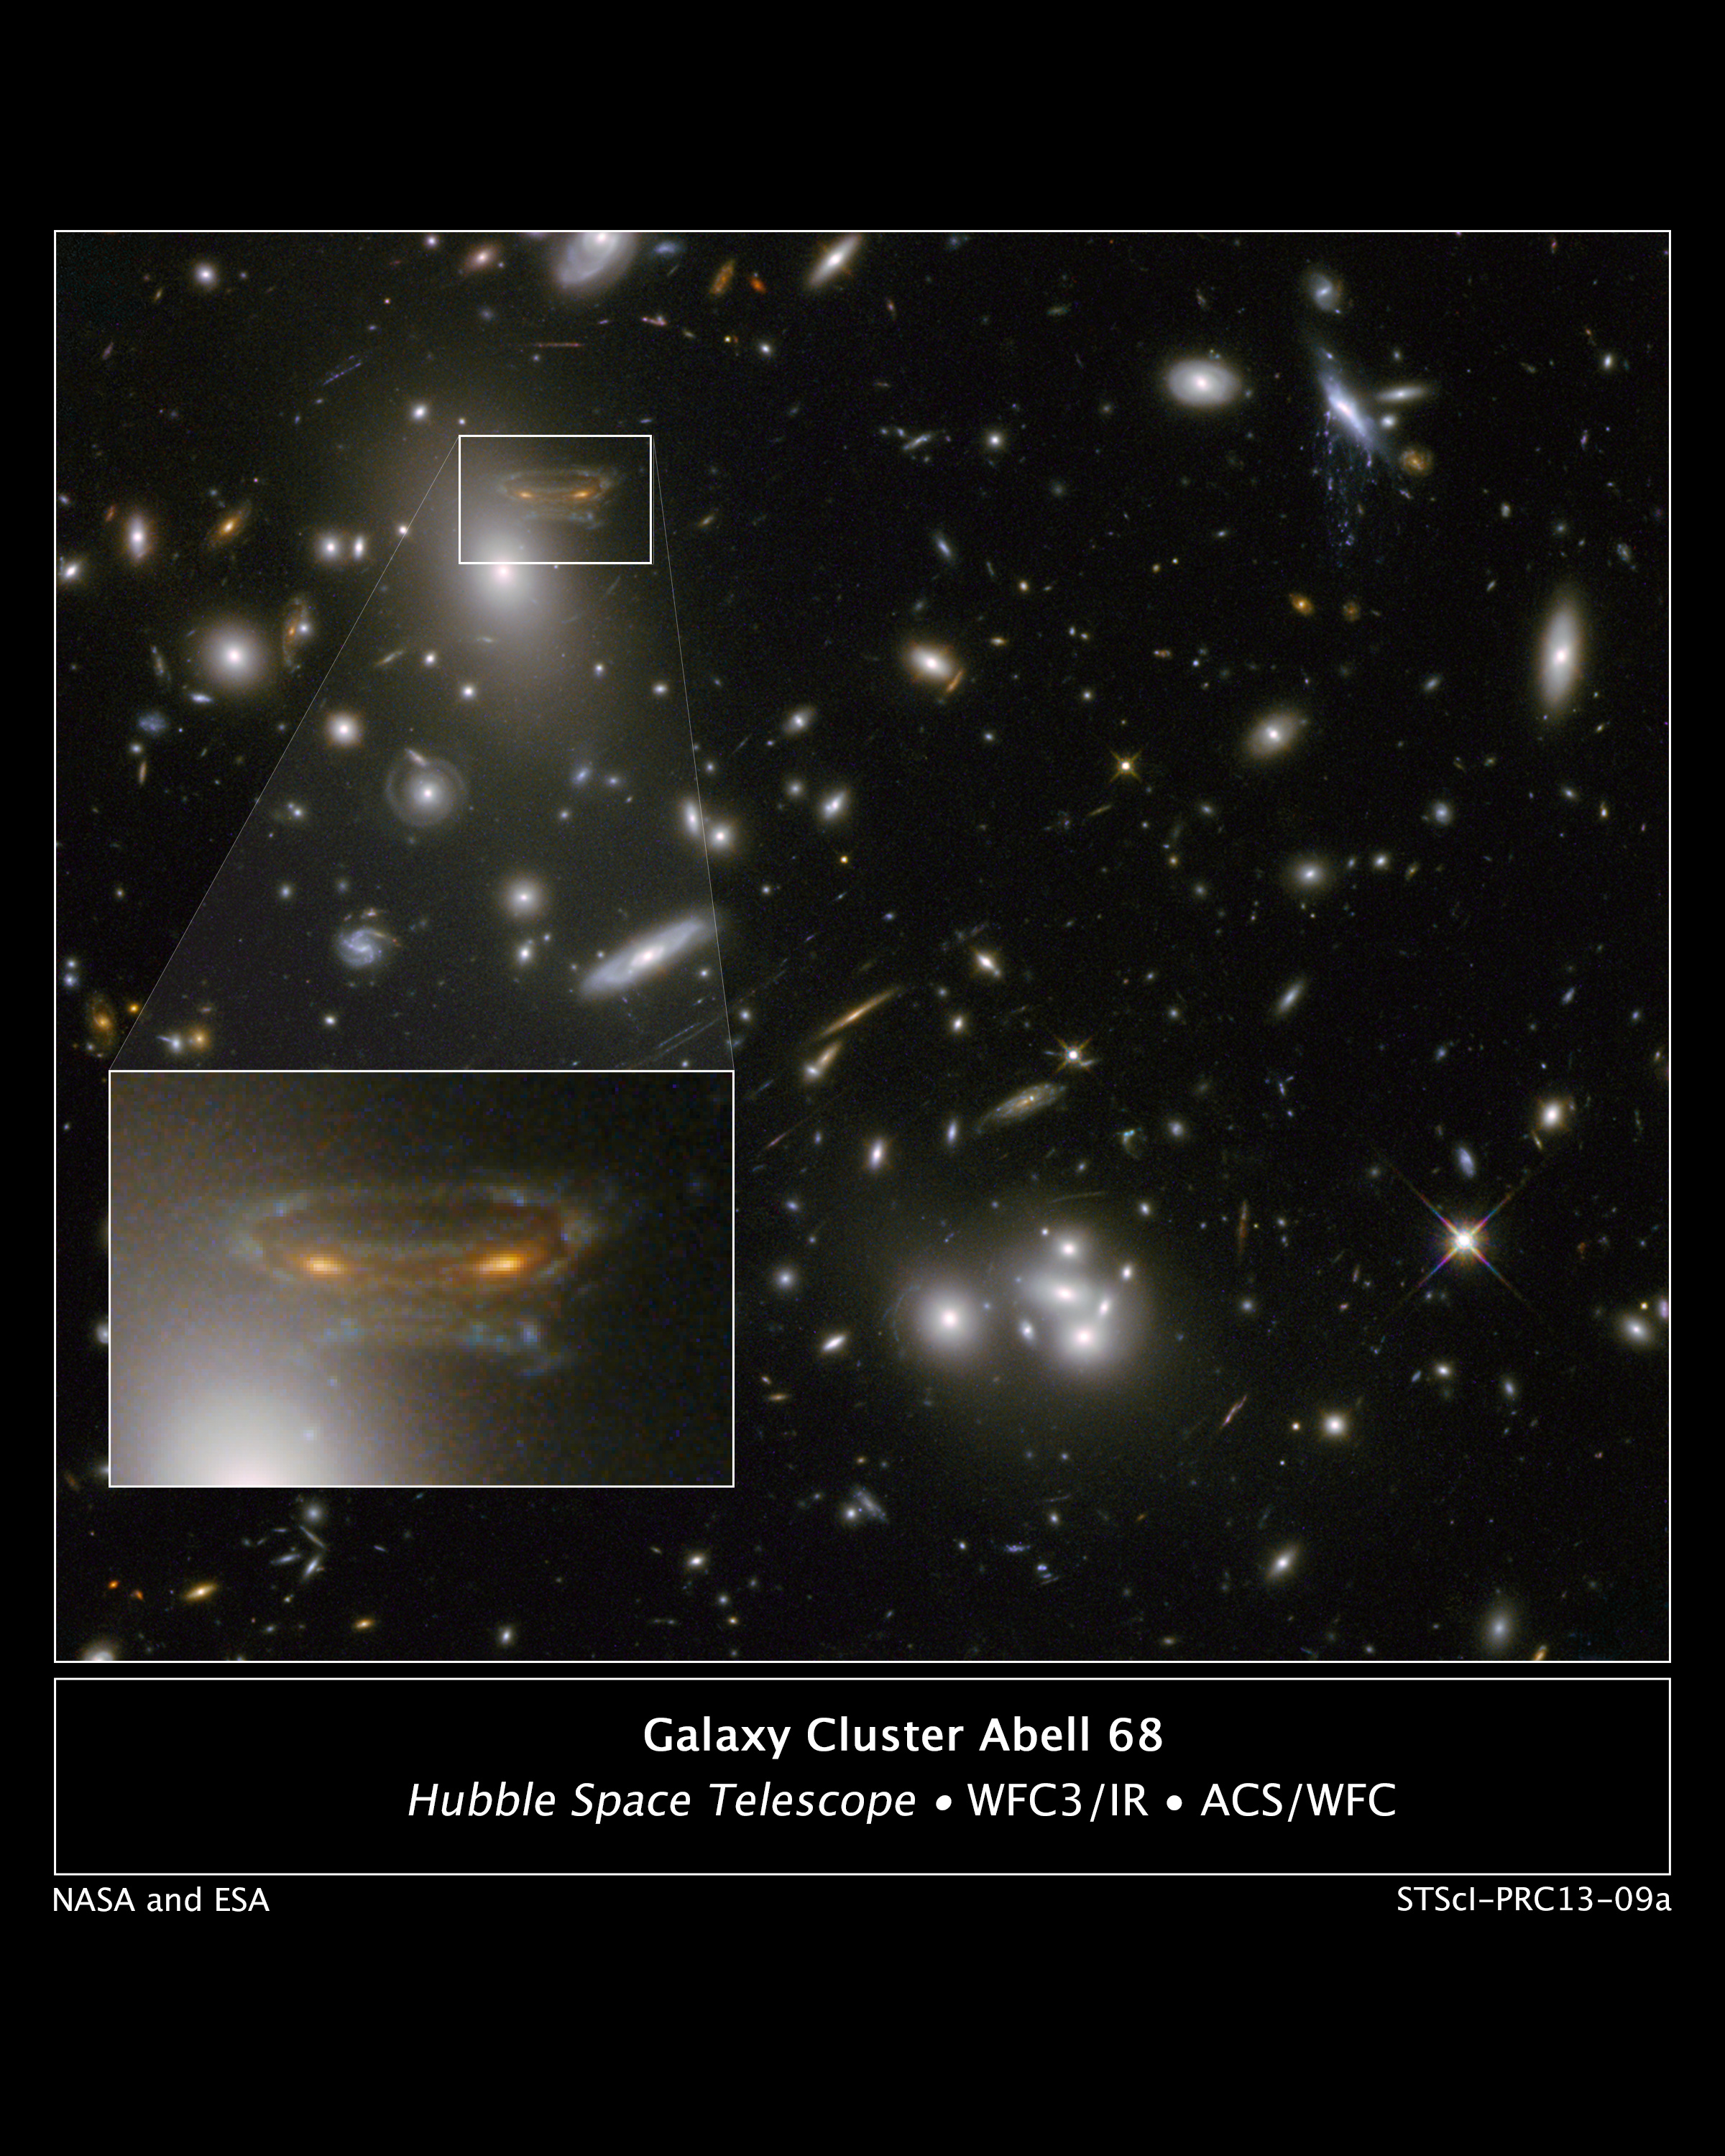

Gravitational Lens Creates Cartoon of Space Invader

The gravitational field surrounding this massive cluster of galaxies, Abell 68, acts as a natural lens in space to brighten and magnify the light coming from very distant background galaxies.

Like a funhouse mirror, lensing creates a fantasy landscape of arc-like images and mirror images of background galaxies. The foreground cluster is 2 billion light-years away, and the lensed images come from galaxies far behind it.

In this photo, the image of a spiral galaxy at upper left has been stretched and mirrored into a shape similar to that of a simulated alien from the classic 1970s computer game Space Invaders! A second, less distorted image of the same galaxy appears to the left of the large, bright elliptical galaxy.

In the upper right of the photo is another striking feature of the image that is unrelated to gravitational lensing. What appears to be purple liquid dripping from a galaxy is a phenomenon called ram-pressure stripping. The gas clouds within the galaxy are being stripped out and heated up as the galaxy passes through a region of denser intergalactic gas.

This image was taken in infrared light by Hubble's Wide Field Camera 3, and combined with near-infrared observations from Hubble's Advanced Camera for Surveys.

The image is based in part on data spotted by Nick Rose in the Hubble's Hidden Treasures image processing competition.

Credit: NASA, ESA, and the Hubble Heritage/ESA-Hubble Collaboration; Acknowledgment: N. Rose